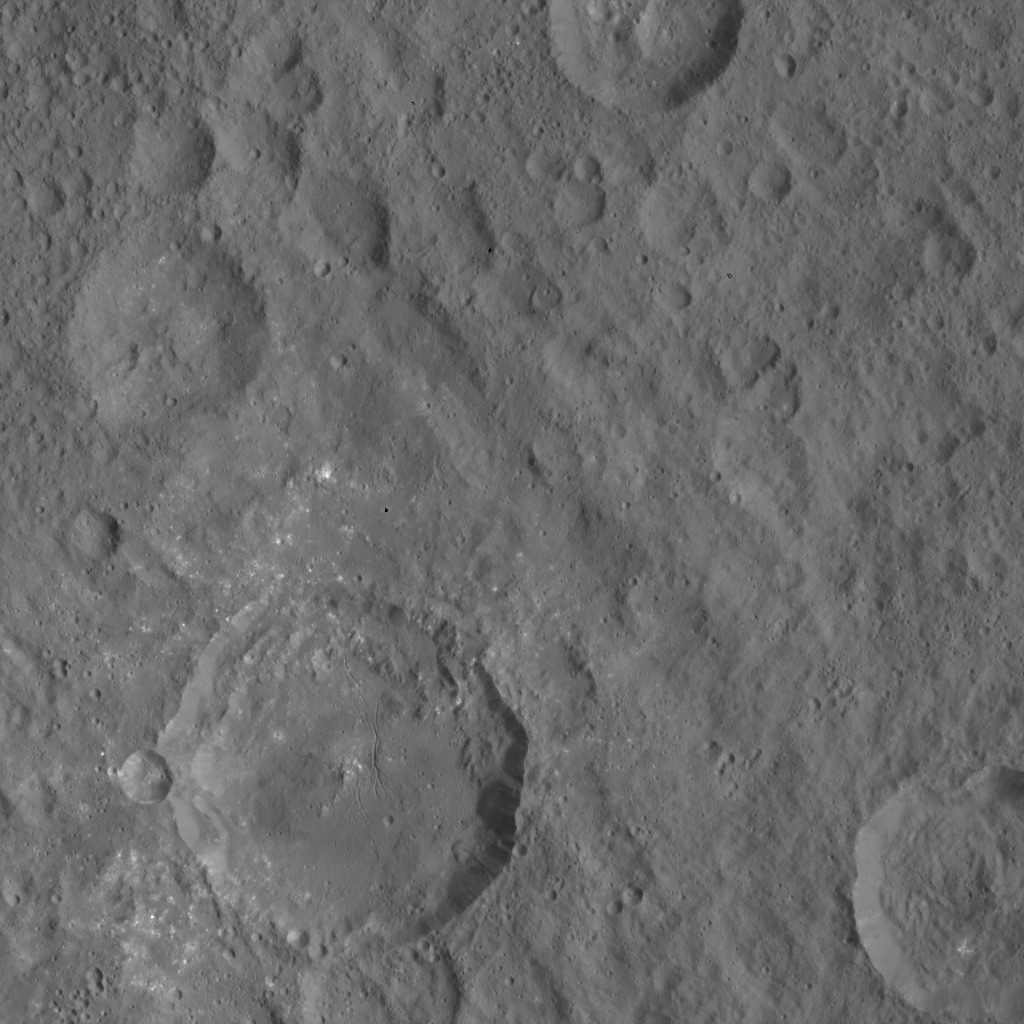

Dawn HAMO Image 27

This image, taken by NASA’s Dawn spacecraft, shows the surface of dwarf planet Ceres from an altitude of 915 miles (1,470 kilometers). The image was taken on August 22, 2015, and has a resolution of 450 feet (140 meters) per pixel.

Dawn’s mission is managed by JPL for NASA’s Science Mission Directorate in Washington. Dawn is a project of the directorate’s Discovery Program, managed by NASA’s Marshall Space Flight Center in Huntsville, Alabama. UCLA is responsible for overall Dawn mission science. Orbital ATK, Inc., in Dulles, Virginia, designed and built the spacecraft. The German Aerospace Center, the Max Planck Institute for Solar System Research, the Italian Space Agency and the Italian National Astrophysical Institute are international partners on the mission team.

Credit: NASA/JPL-Caltech/UCLA/MPS/DLR/IDA